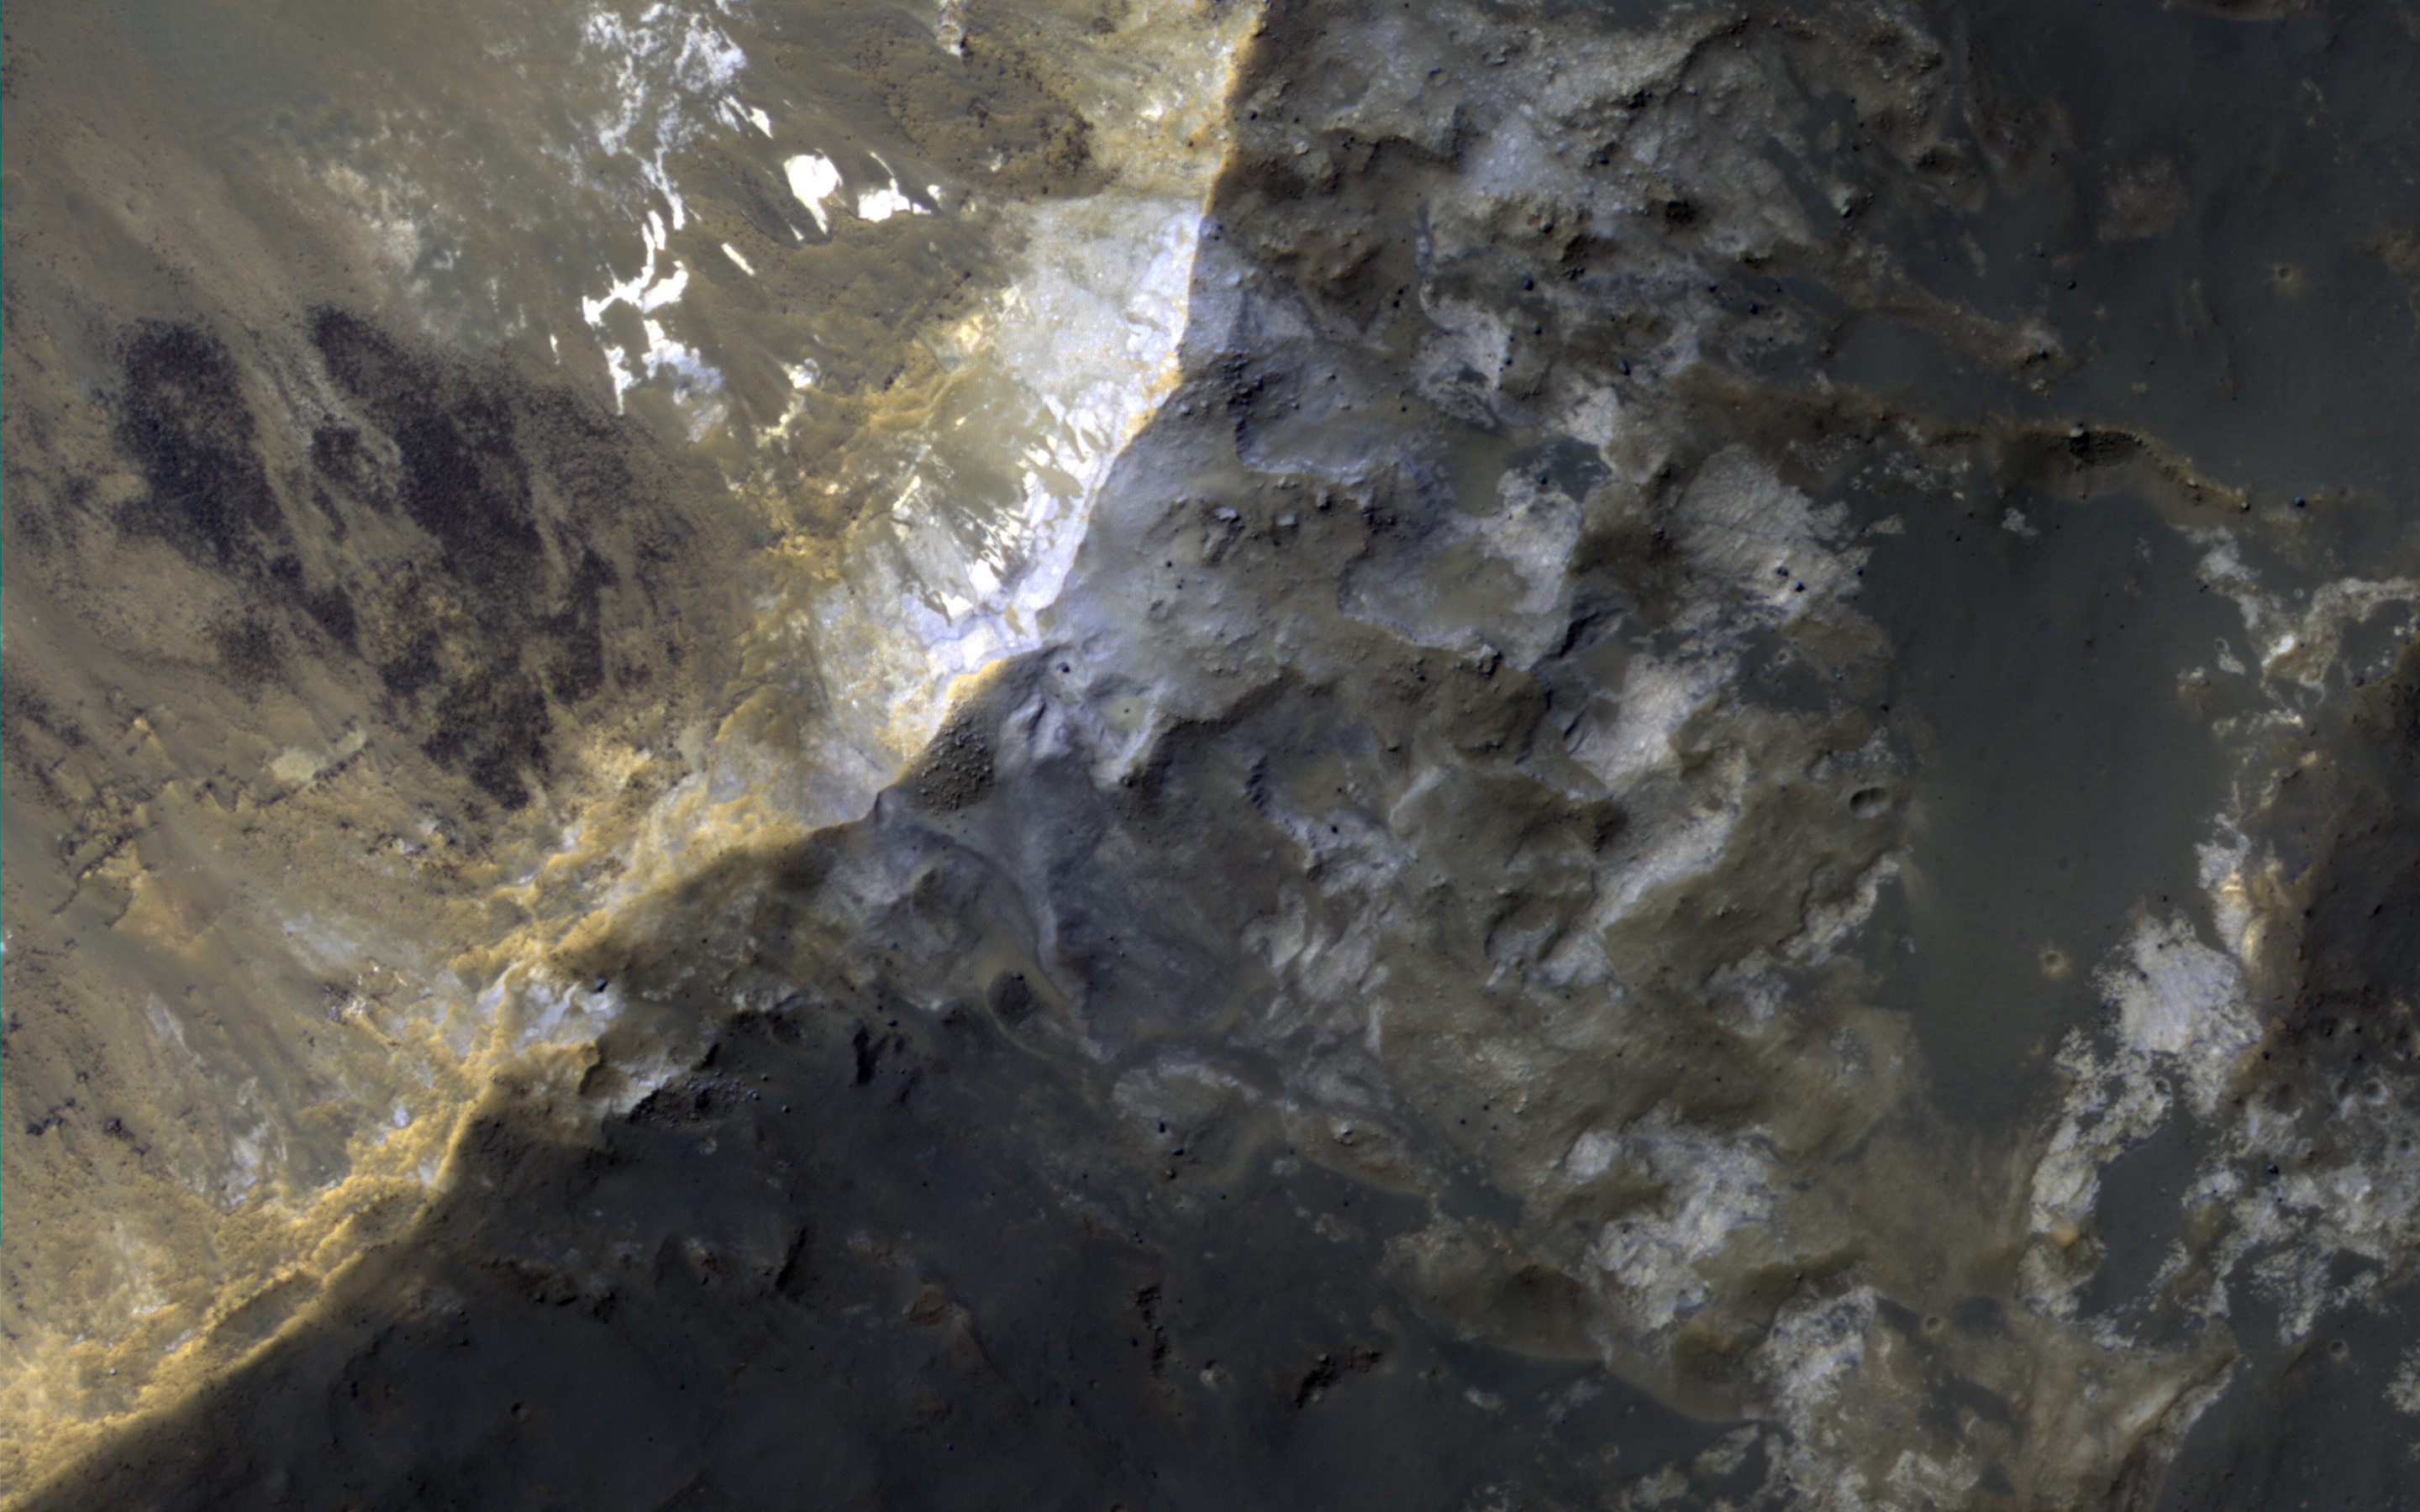

“Elementary, My Dear Deposit…”

In this image, NASA’s Mars Reconnaissance Orbiter (MRO) observes an impact crater with associated bright deposits that at first glance give the appearance of seasonal frost or ice accumulations. MRO has an onboard spectrometer called CRISM that can distinguish between ices and other minerals. Unfortunately, there is currently no coverage of this particular spot. However, it can be deduced through several lines of evidence that this is, in fact, not ice.

Just like Earth, Mars experiences seasons that change as the planet orbits the Sun. Seasonal changes are most apparent at the higher latitudes. As these regions in each hemisphere enter their respective summer seasons, the Sun rises higher in the Martian sky causing frost and ice to sublimate, and illuminate more features across the landscape. As the high latitudes of each hemisphere move toward their respective winters, the days (called “sols”) grow shorter and the sun hangs low on the horizon, giving rise to prolonged periods of cold, darkness, and frost accumulation.

First, it should be noted that at the time this image was taken, the Southern hemisphere is at the end of the summer season, so any frost or ice deposits have long since sublimated away. Second, numerous HiRISE images of seasonal targets show that ice accumulates on pole-facing slopes. The deposits in question are situated on a slope that faces the equator, and would not accumulate deposits of frost. Thus, it can be concluded that these exposures are light-toned mineral deposits.

The map is projected here at a scale of 25 centimeters (9.8 inches) per pixel. [The original image scale is 25.5 centimeters (10 inches) per pixel (with 1 x 1 binning); objects on the order of 77 centimeters (30.3 inches) across are resolved.] North is up.

The University of Arizona, Tucson, operates HiRISE, which was built by Ball Aerospace & Technologies Corp., Boulder, Colo. NASA’s Jet Propulsion Laboratory, a division of Caltech in Pasadena, California, manages the Mars Reconnaissance Orbiter Project for NASA’s Science Mission Directorate, Washington.

Credit: NASA/JPL-Caltech/Univ. of Arizona